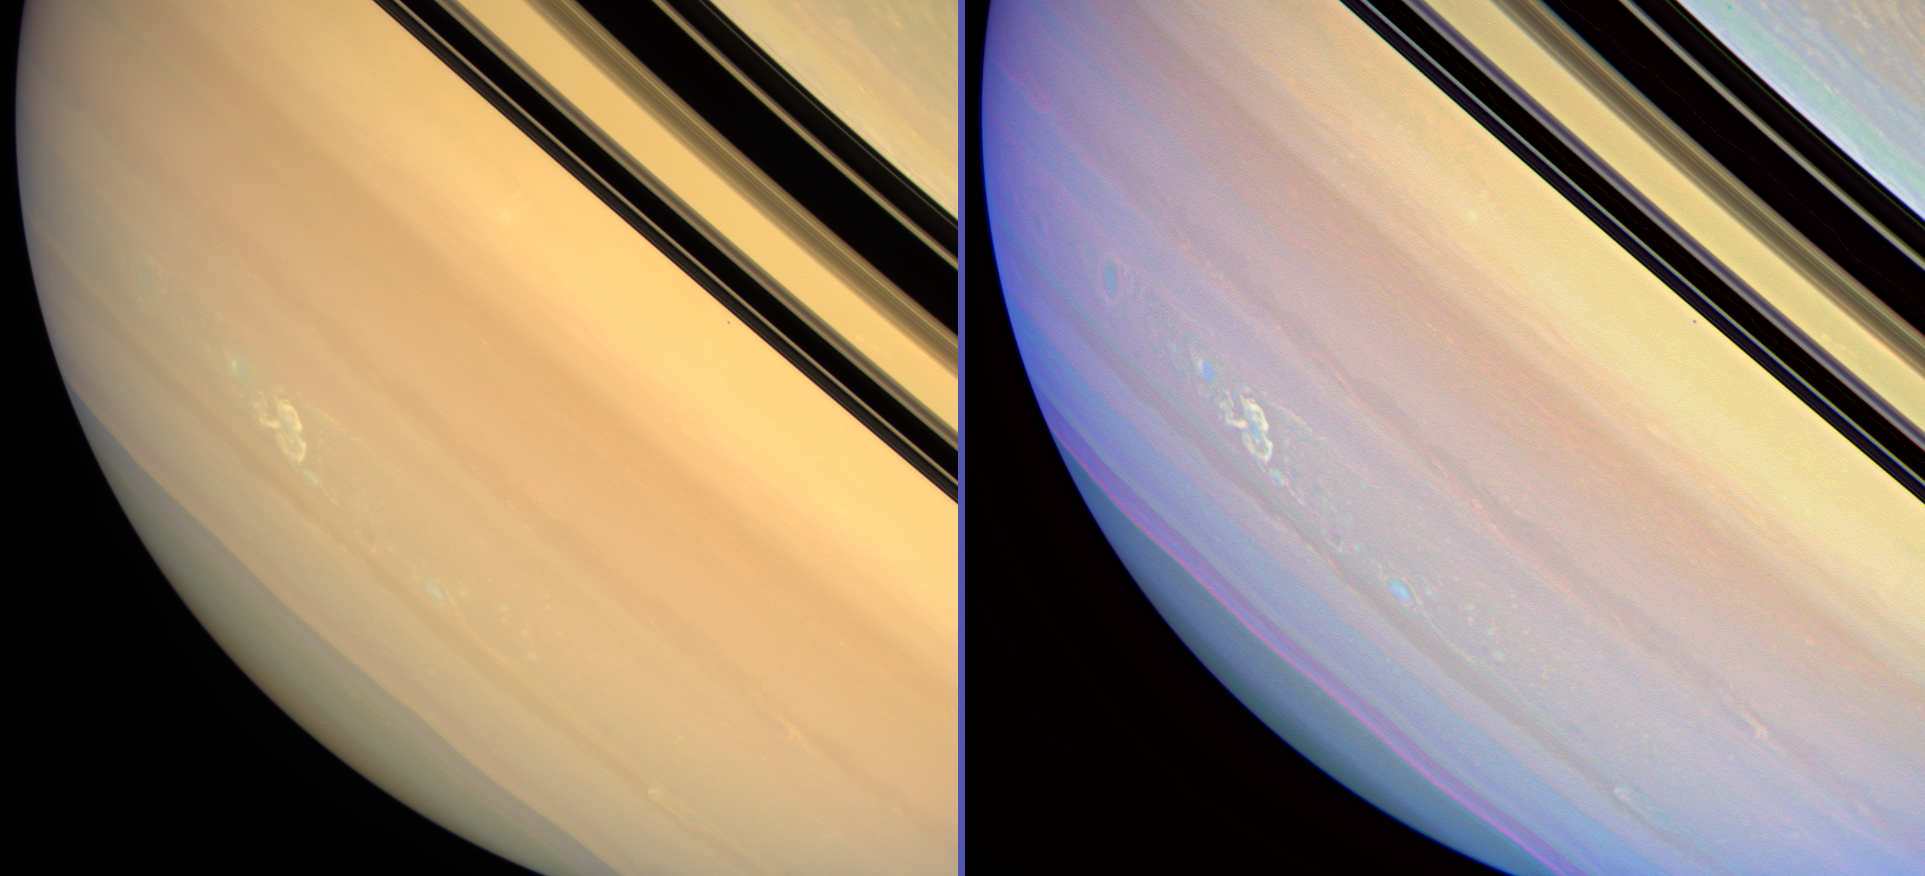

Saturn’s Long-lived Storm

It is no Great Red Spot, but these two side-by-side views show the longest-lived electrical storm yet observed on Saturn by NASA’s Cassini spacecraft.

The views were acquired more than three months after the storm was first detected from its lightning-produced radio discharges on Nov. 27, 2007. See PIA08410 for an earlier color view of this storm. Cassini imaging scientists believe the storm to be a vertically extended disturbance that penetrates from Saturn’s lower to upper troposphere.

The view at left was created by combining images taken using red, green and blue spectral filters, and shows Saturn in colors that approximate what the human eye would see. The storm stands out with greater clarity in the sharpened, enhanced color view at right. This view combines images taken in infrared, green and violet light at 939, 567 and 420 nanometers respectively and represents an expansion of the wavelength region of the electromagnetic spectrum visible to human eyes. This view looks toward the un-illuminated side of the rings from about 3 degrees above the ringplane. Janus (181 kilometers, or 113 miles across) appears as a dark speck just beneath the rings in both images.

These images were obtained with the Cassini spacecraft wide-angle camera on March 4, 2008, at a distance of approximately 1.3 million kilometers (800,000 miles) from Saturn. Image scale is 74 kilometers (46 miles) per pixel.

The Cassini-Huygens mission is a cooperative project of NASA, the European Space Agency and the Italian Space Agency. The Jet Propulsion Laboratory, a division of the California Institute of Technology in Pasadena, manages the mission for NASA’s Science Mission Directorate, Washington, D.C. The Cassini orbiter and its two onboard cameras were designed, developed and assembled at JPL. The imaging operations center is based at the Space Science Institute in Boulder, Colo. The radio and plasma wave science team is based at the University of Iowa, Iowa City.

Credit: NASA/JPL/Space Science Institute